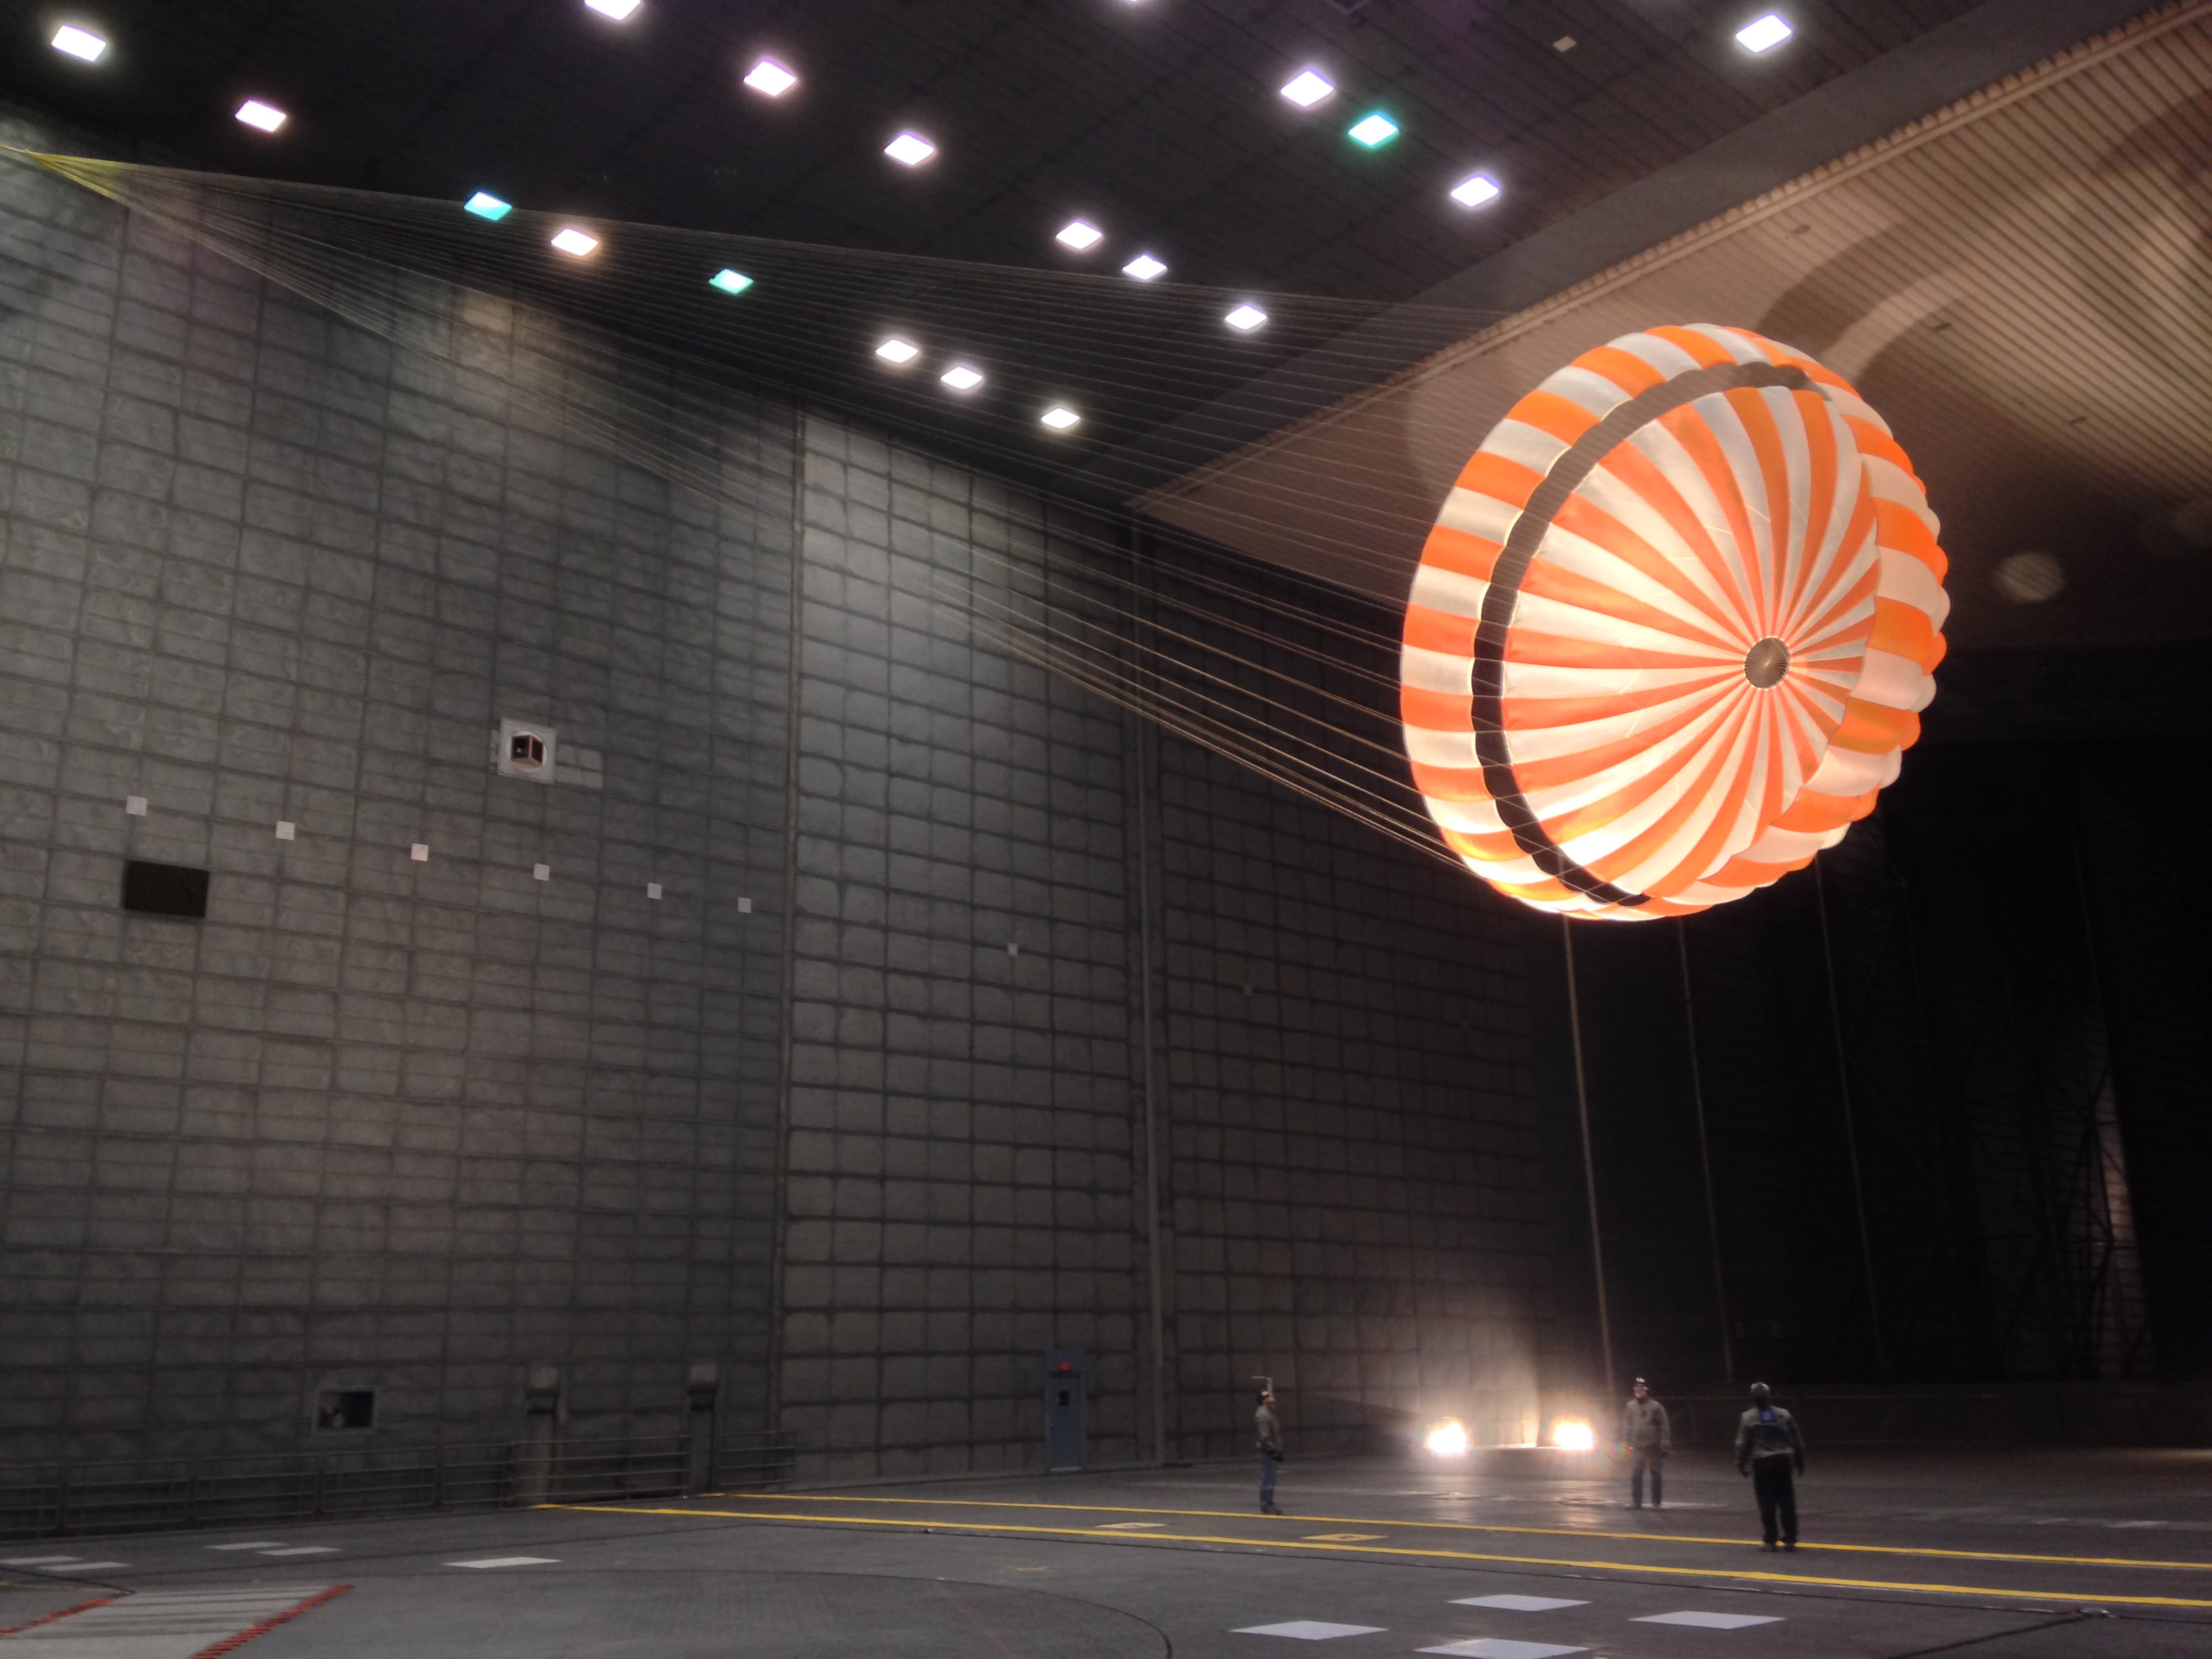

Parachute Testing for NASA’s InSight Mission

This parachute testing for NASA’s InSight mission to Mars was conducted inside the world’s largest wind tunnel, at NASA Ames Research Center, Moffett Field, California, in February 2015.

The wind tunnel is 80 feet (24 meters) tall and 120 feet (37 meters) wide. It is part of the National Full-Scale Aerodynamics Complex, operated by the Arnold Engineering Development Center of the U.S. Air Force.

InSight, for Interior Exploration Using Seismic Investigations, Geodesy and Heat Transport, is scheduled to launch in March 2016 and land on Mars in September 2016. The lander will investigate the deep interior of Mars to gain information about how rocky planets, including Earth, formed and evolved.

Lockheed Martin Space Systems, Denver, is building the InSight spacecraft. The InSight Project is managed by NASA’s Jet Propulsion Laboratory, Pasadena, California, for the NASA Science Mission Directorate, Washington. InSight is part of NASA’s Discovery Program, which is managed by NASA’s Marshall Space Flight Center in Huntsville, Alabama.

Credit: NASA/JPL-Caltech/Lockheed Martin